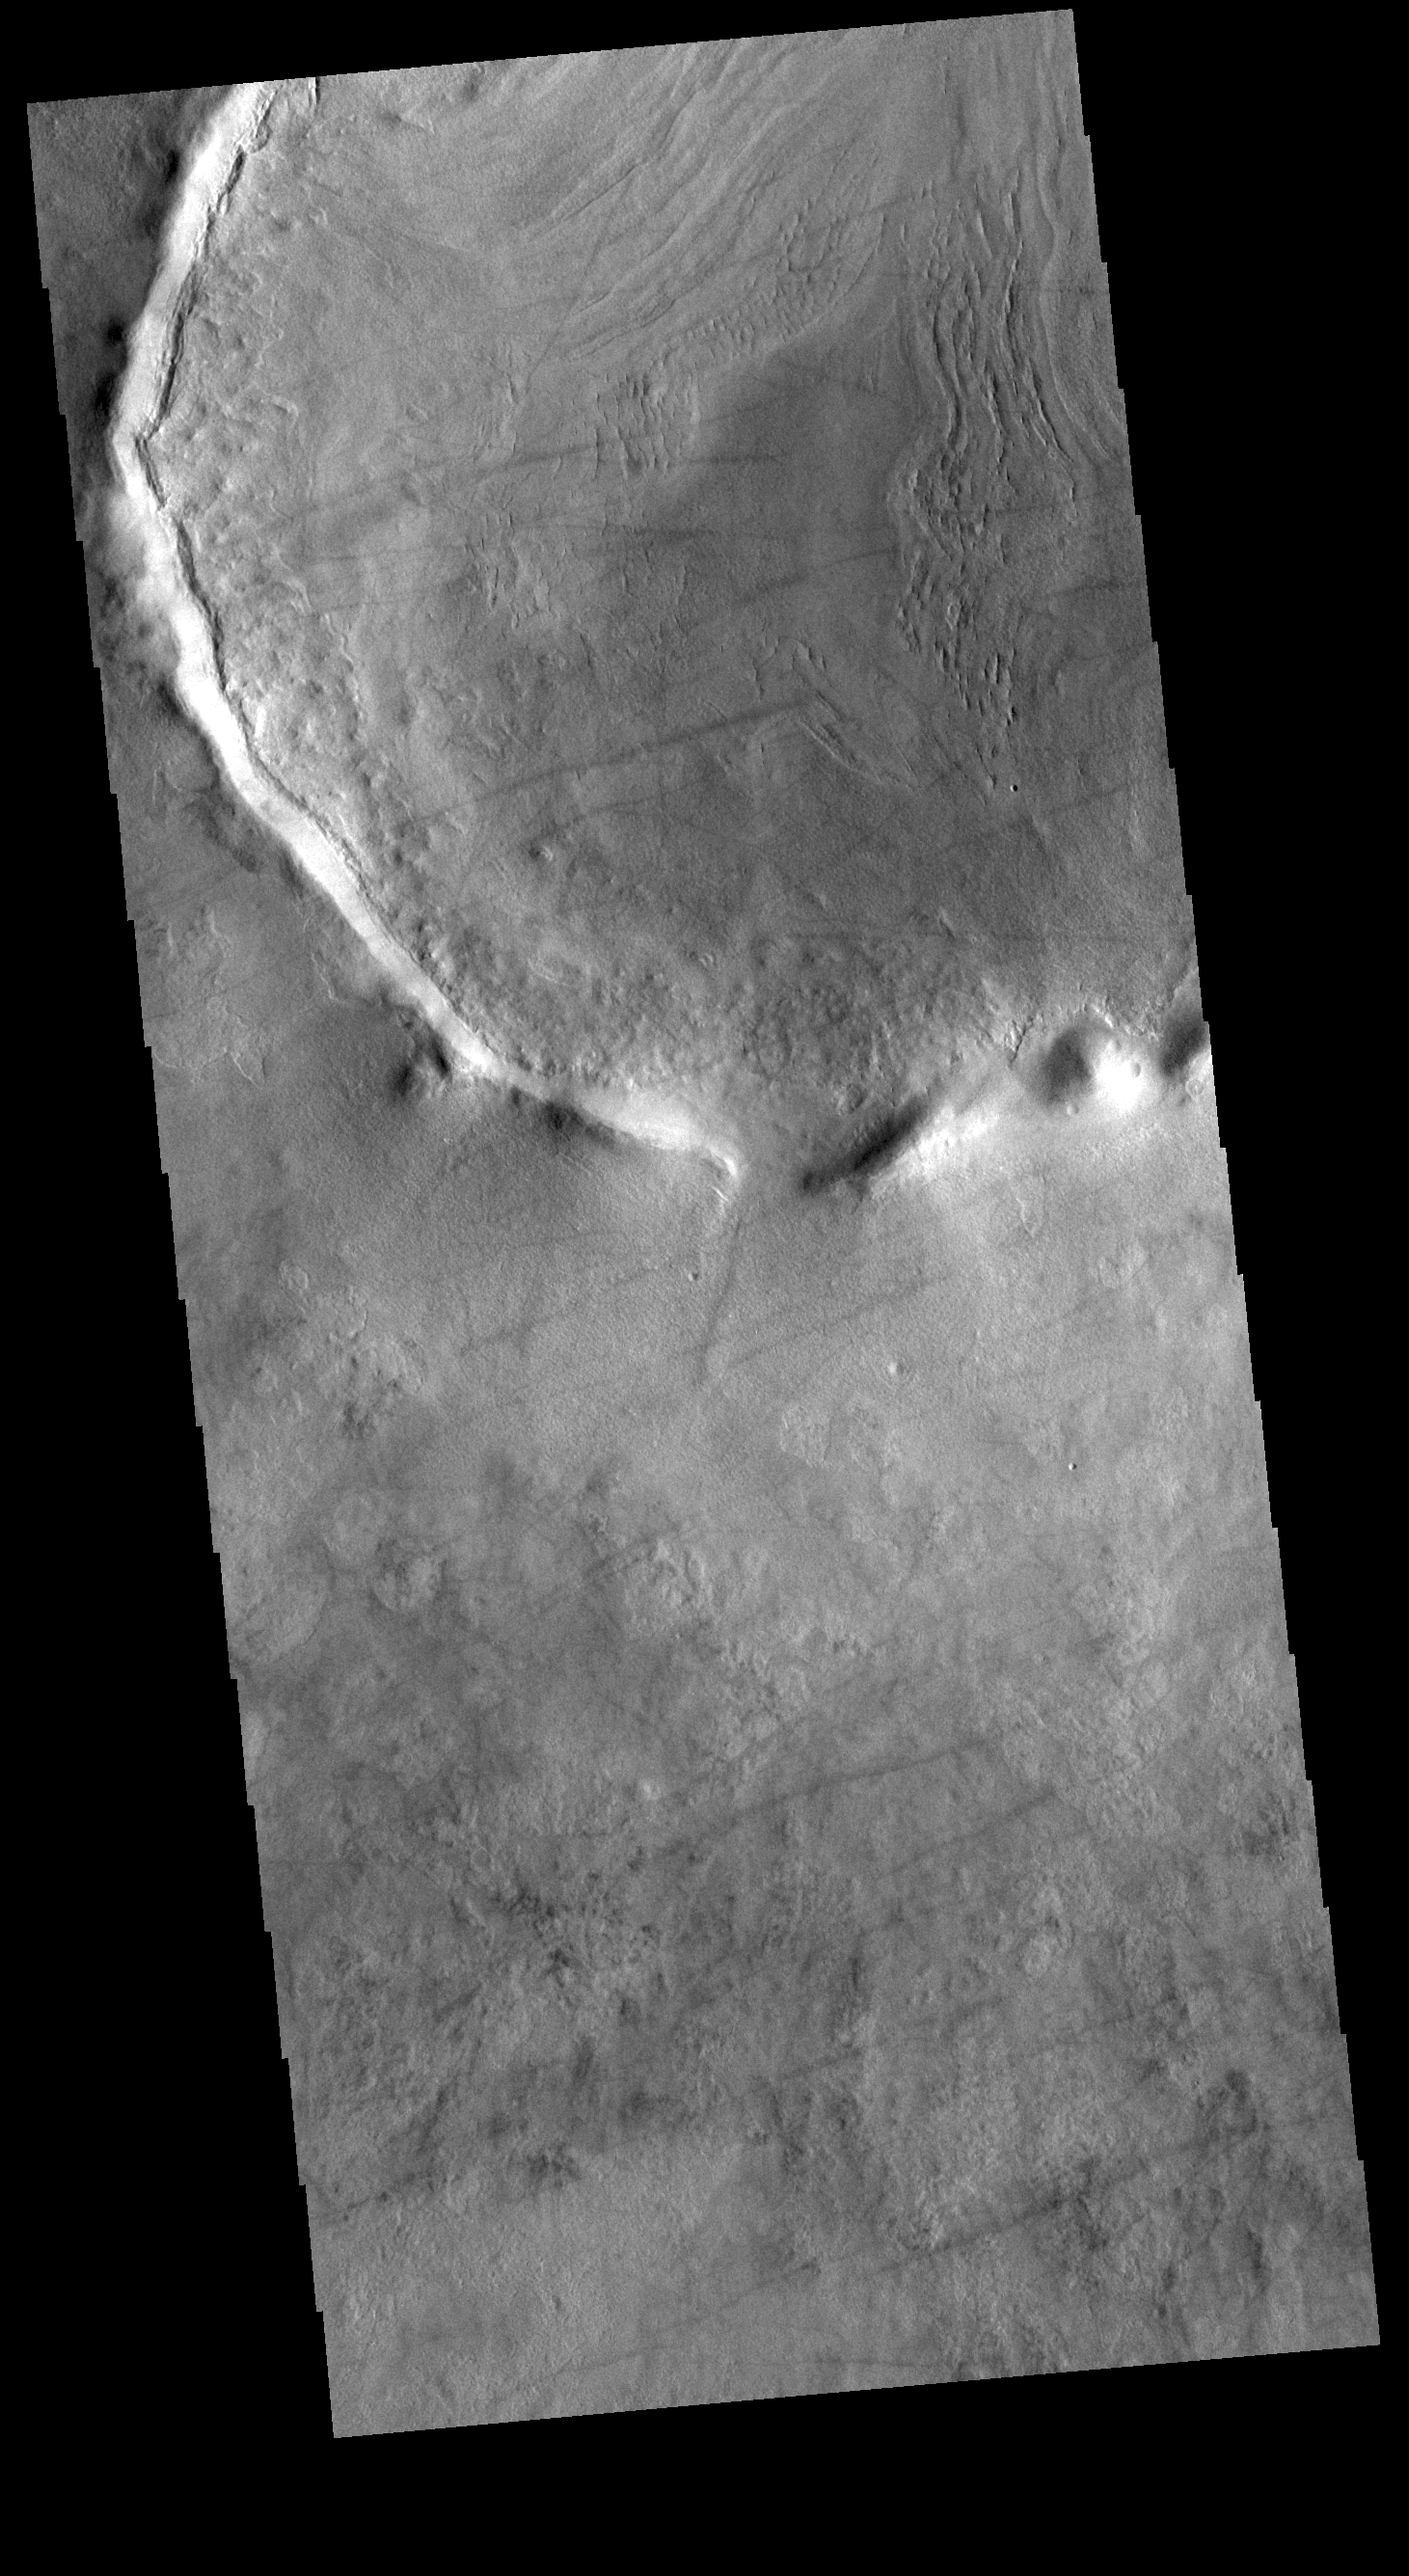

Dust Devil Tracks

Today’s VIS image shows dust devil tracks in Utopia Planitia. The tracks occur where dust devils have scoured the fine materials off the underlying surface. In some cases dust devils can create arced tracks. The ones in this image are mostly linear.

Credit: NASA/JPL-Caltech/ASU